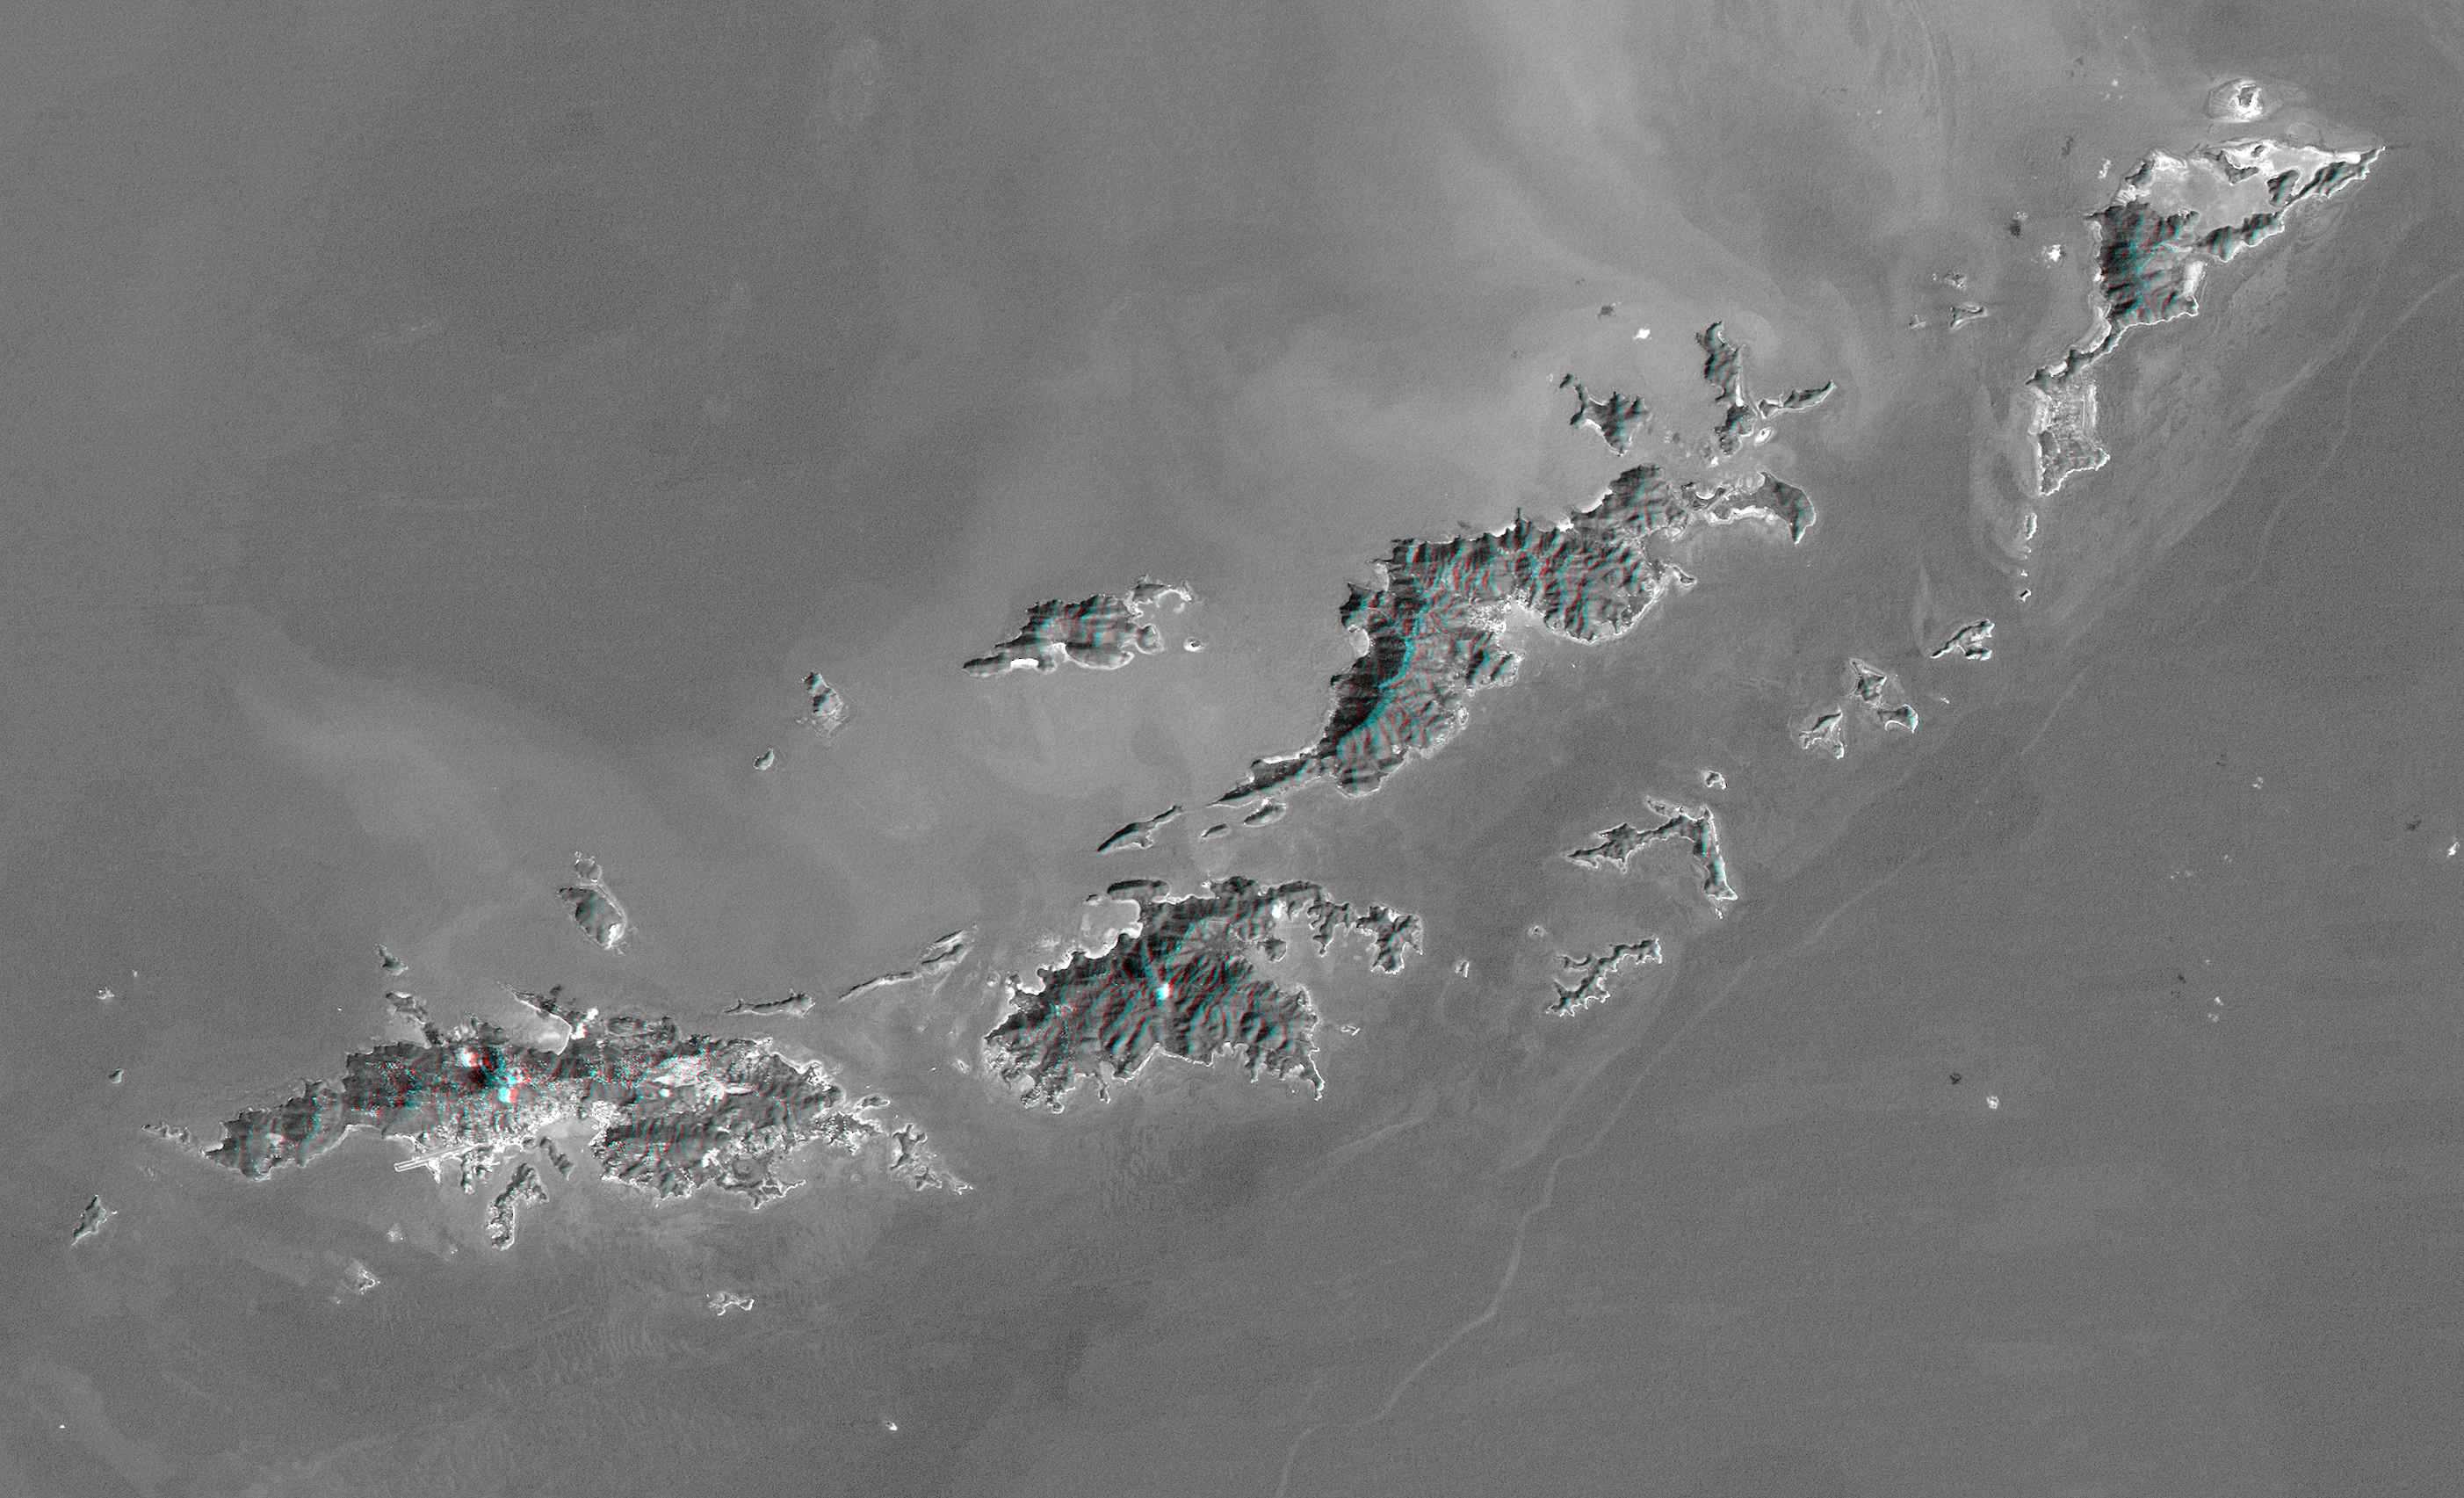

Anaglyph with Landsat Virgin Islands, Caribbean

St. Thomas, St. John, Tortola, and Virgin Gorda are the four main islands (lower left to upper right) of this map-view anaglyph of the U.S. Virgin Islands and British Virgin Islands, along the northeast perimeter of the Caribbean Sea. For this view, a nearly cloud-free Landsat image was draped over elevation data from the Shuttle Radar Topography Mission (SRTM), and shading derived from the SRTM data was added to enhance the topographic expression. Coral reefs fringe the islands in many locations and appear as bright patterns in near-shore waters. Tropical vegetation appears fairly dark with smooth tones, as compared to the brighter speckled patterns of towns and other developments.

As in much of the world, topography is the primary factor in the pattern of land use development in the Virgin Islands. Topography across most of the islands is quite rugged, and although the steep slopes create a scenic setting, they crowd most development into the small areas of low relief terrain, generally along the shoreline. The topographic pattern also affects water supply, wastewater disposal, landfill locations, road construction, and most other features of the development infrastructure. Topography also defines the natural drainage pattern, which is the major consideration in anticipating tropical storm water runoff dangers, as well as the dangers of heightened sediment impacts upon the adjacent coral reefs.

Landsat has been providing visible and infrared views of the Earth since 1972. SRTM elevation data matches the 30-meter (98-foot) resolution of most Landsat images and substantially helps in analyzing the large and growing Landsat image archive.

Elevation data used in this image were acquired by the Shuttle Radar Topography Mission aboard the Space Shuttle Endeavour, launched on February 11, 2000. The mission used the same radar instrument that comprised the Spaceborne Imaging Radar-C/X-Band Synthetic Aperture Radar that flew twice on the Space Shuttle Endeavour in 1994. The Shuttle Radar Topography Mission was designed to collect three-dimensional measurements of the Earth’s surface. To collect the 3-D data, engineers added a 60-meter-long (200-foot) mast, installed additional C-band and X-band antennas, and improved tracking and navigation devices. The mission is a cooperative project between NASA, the National Imagery and Mapping Agency of the U.S. Department of Defense, and the German and Italian space agencies. It is managed by NASA’s Jet Propulsion Laboratory, Pasadena, Calif., for NASA’s Earth Science Enterprise, Washington, D.C.

Size: 79.9 by 48.6 kilometers (49.9 by 30.1 miles)
Location: 18.25 degrees North latitude, 64.75 degrees West longitude
Orientation: North-Northeast toward the top
Image Data: Landsat Band 1 with SRTM shading
Original Data Resolution: SRTM and Landsat 30 meters (99 feet)
Date Acquired: February 2000 (SRTM), January 21, 1985 (Landsat)

Credit: NASA/JPL/NIMA